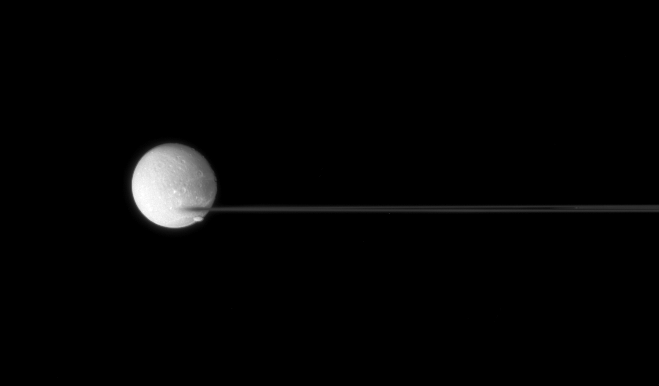

Crossing Dione

Saturn’s nearly edge-on rings are caught between two moons.

The edge of the F ring has a blurred appearance with bright Dione (1,126 kilometers, or 700 miles across) as a backdrop. Oblong Pandora (84 kilometers, or 52 miles across) transits Dione and heads off toward right.

This view looks toward the unilluminated side of the rings from less than a degree above the ringplane.

The image was taken in visible green light with the Cassini spacecraft narrow-angle camera on July 24, 2007. The view was acquired at a distance of approximately 2.2 million kilometers (1.4 million miles) from Dione at an image scale of about 13 kilometers (8 miles) per pixel.

The Cassini-Huygens mission is a cooperative project of NASA, the European Space Agency and the Italian Space Agency. The Jet Propulsion Laboratory, a division of the California Institute of Technology in Pasadena, manages the mission for NASA’s Science Mission Directorate, Washington, D.C. The Cassini orbiter and its two onboard cameras were designed, developed and assembled at JPL. The imaging operations center is based at the Space Science Institute in Boulder, Colo.

Credit: NASA/JPL/Space Science Institute